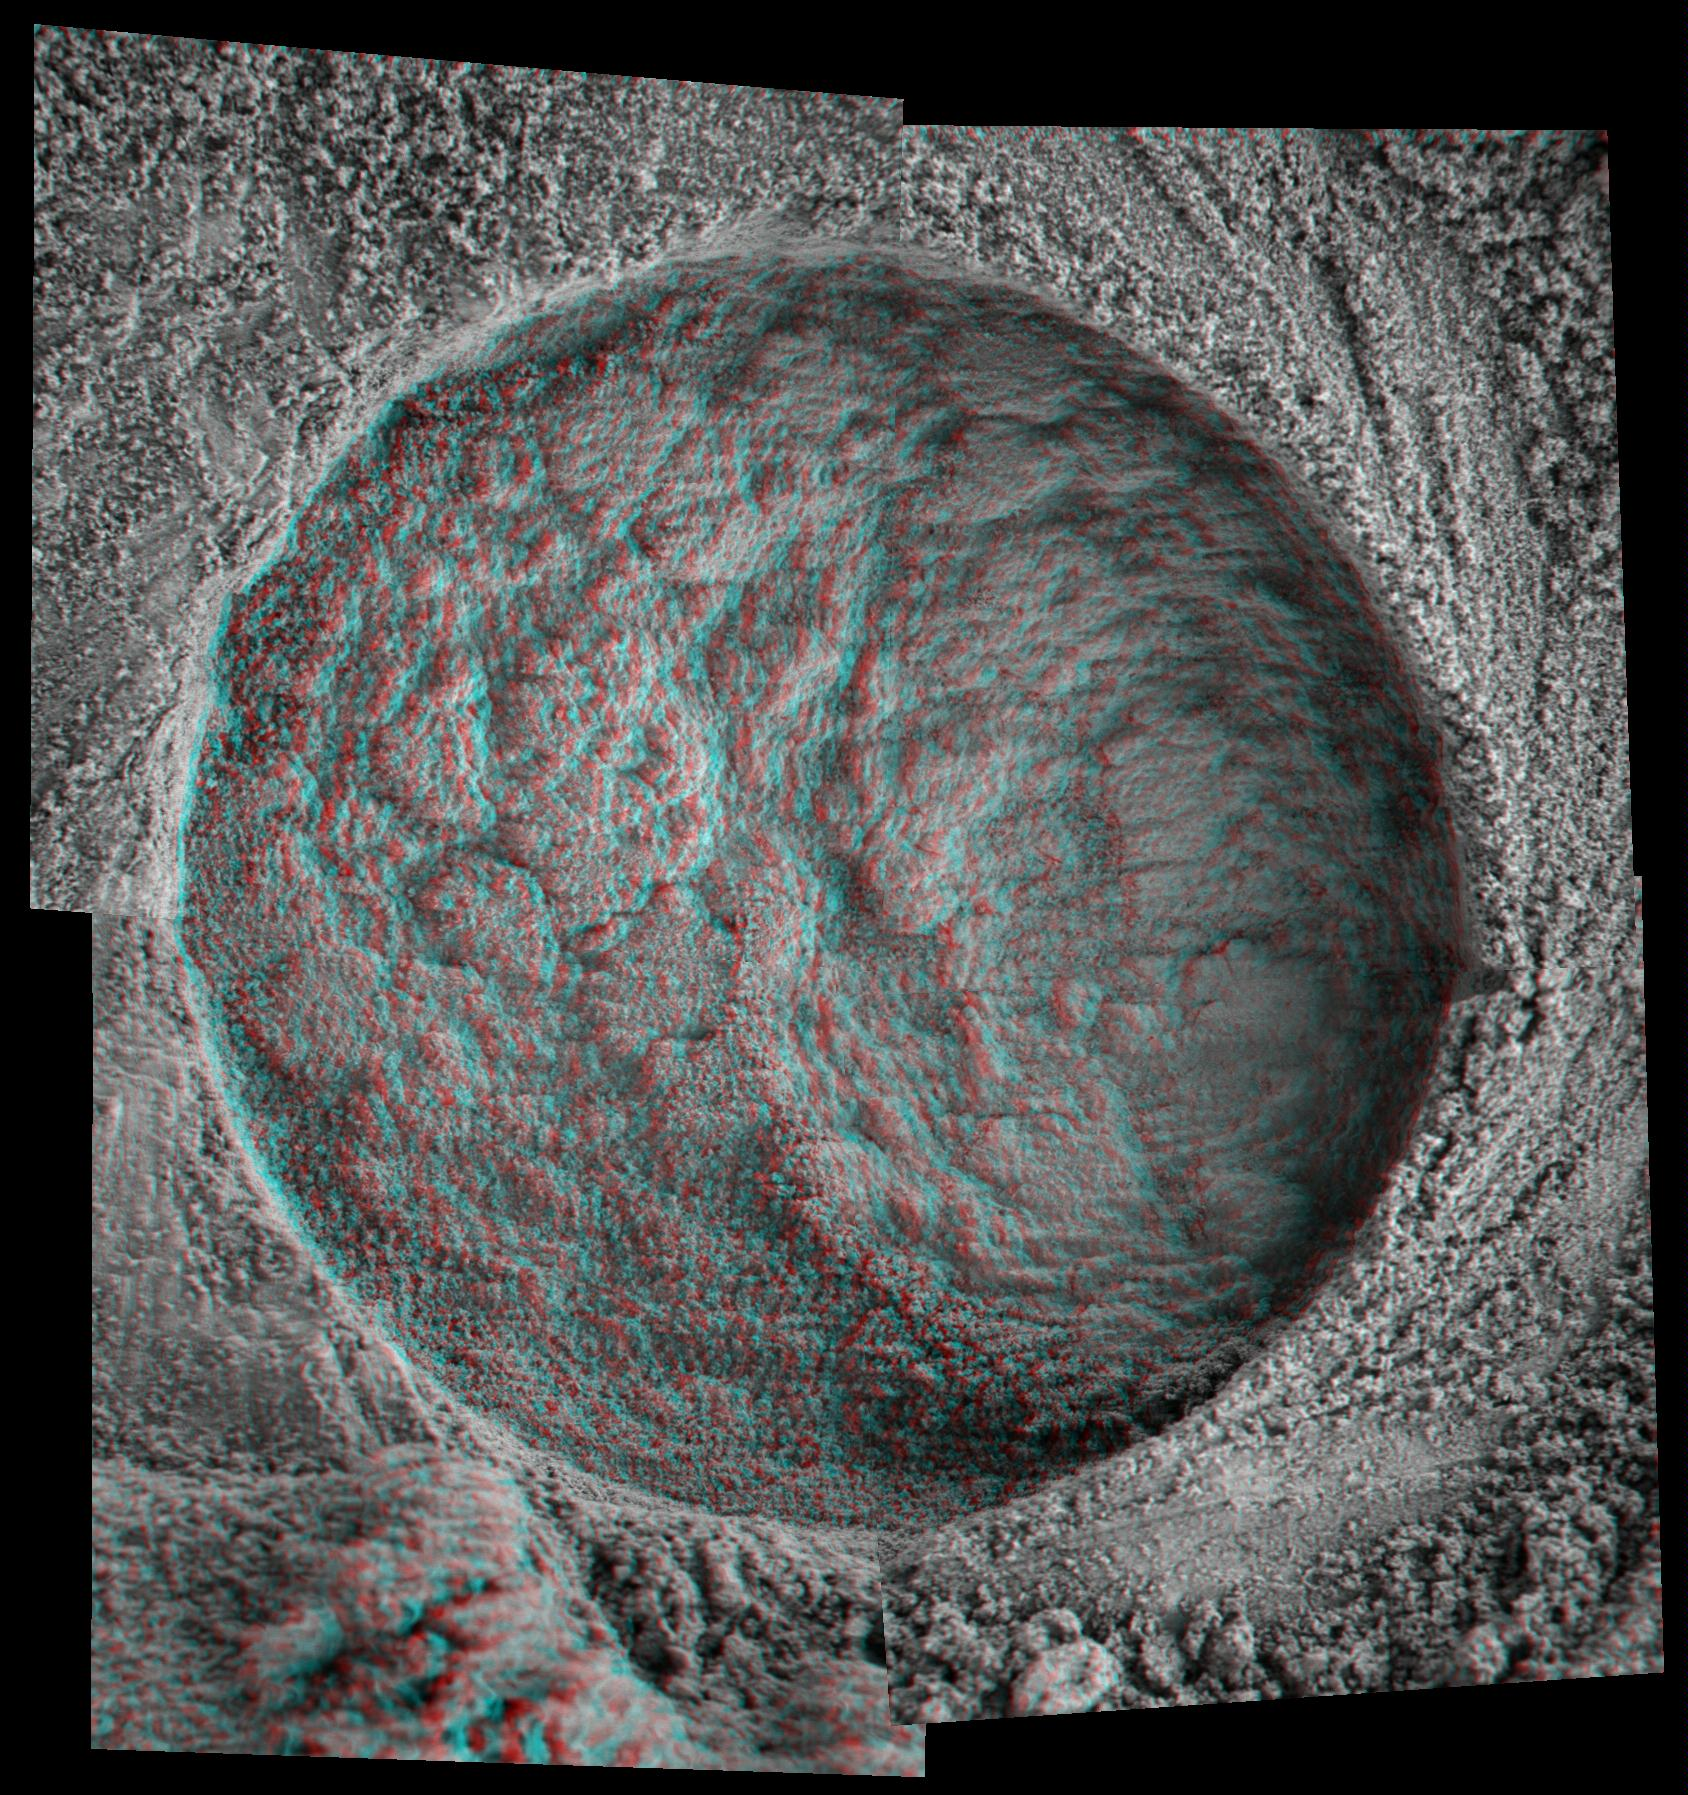

‘Diamond’ in 3-D

This 3-D, microscopic imager mosaic of a target area on a rock called “Diamond Jenness” was taken after NASA’s Mars Exploration Rover Opportunity ground into the surface with its rock abrasion tool for a second time.

Opportunity has bored nearly a dozen holes into the inner walls of “Endurance Crater.” On sols 177 and 178 (July 23 and July 24, 2004), the rover worked double-duty on Diamond Jenness. Surface debris and the bumpy shape of the rock resulted in a shallow and irregular hole, only about 2 millimeters (0.08 inch) deep. The final depth was not enough to remove all the bumps and leave a neat hole with a smooth floor. This extremely shallow depression was then examined by the rover’s alpha particle X-ray spectrometer.

On Sol 178, Opportunity’s “robotic rodent” dined on Diamond Jenness once again, grinding almost an additional 5 millimeters (about 0.2 inch). The rover then applied its Moessbauer spectrometer to the deepened hole. This double dose of Diamond Jenness enabled the science team to examine the rock at varying layers. Results from those grindings are currently being analyzed.

The image mosaic is about 6 centimeters (2.4 inches) across.

Credit: NASA/JPL